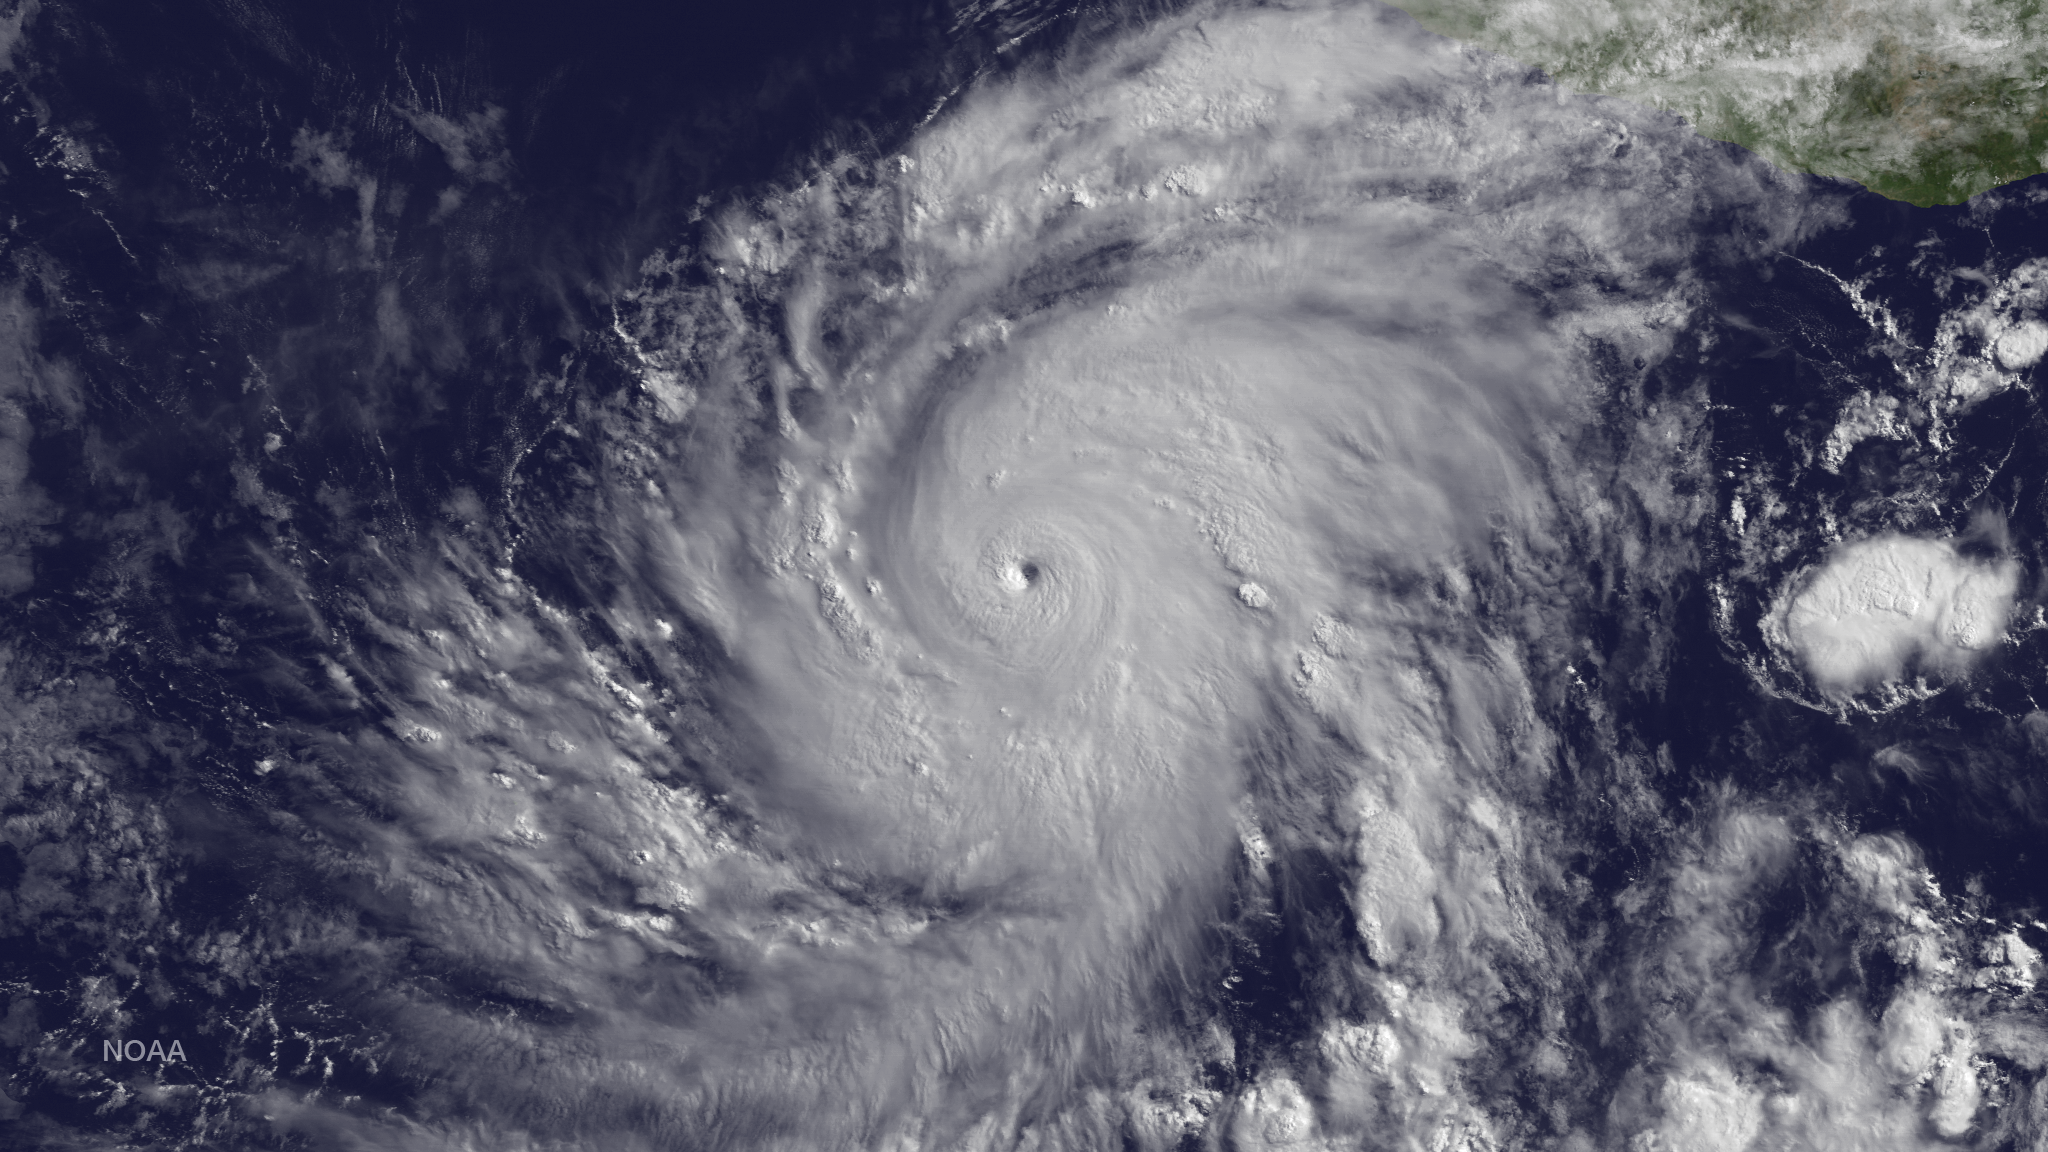

Hurricane Blanca Strengthens

Blanca has rapidly intensified with an increase in wind speed of 60 knots since 1200Z on June 2. The hurricane has developed a distinct pinhole eye in visible images surrounded by very deep convection. There is an opportunity for Blanca to intensify further since the hurricane is located within an ideal environment of low shear and high ocean heat content. Beyond 48 hours, the hurricane will encounter lower SSTs and a gradual weakening should begin. During the next 24 hours, the hurricane should begin a northwestward track with some increase in forward speed becoming a potential threat to Baja California in a few days. This image was taken by GOES East at 1445Z on June 3, 2015.

Credit: NASA/Goddard Space Flight Center Scientific Visualization Studio